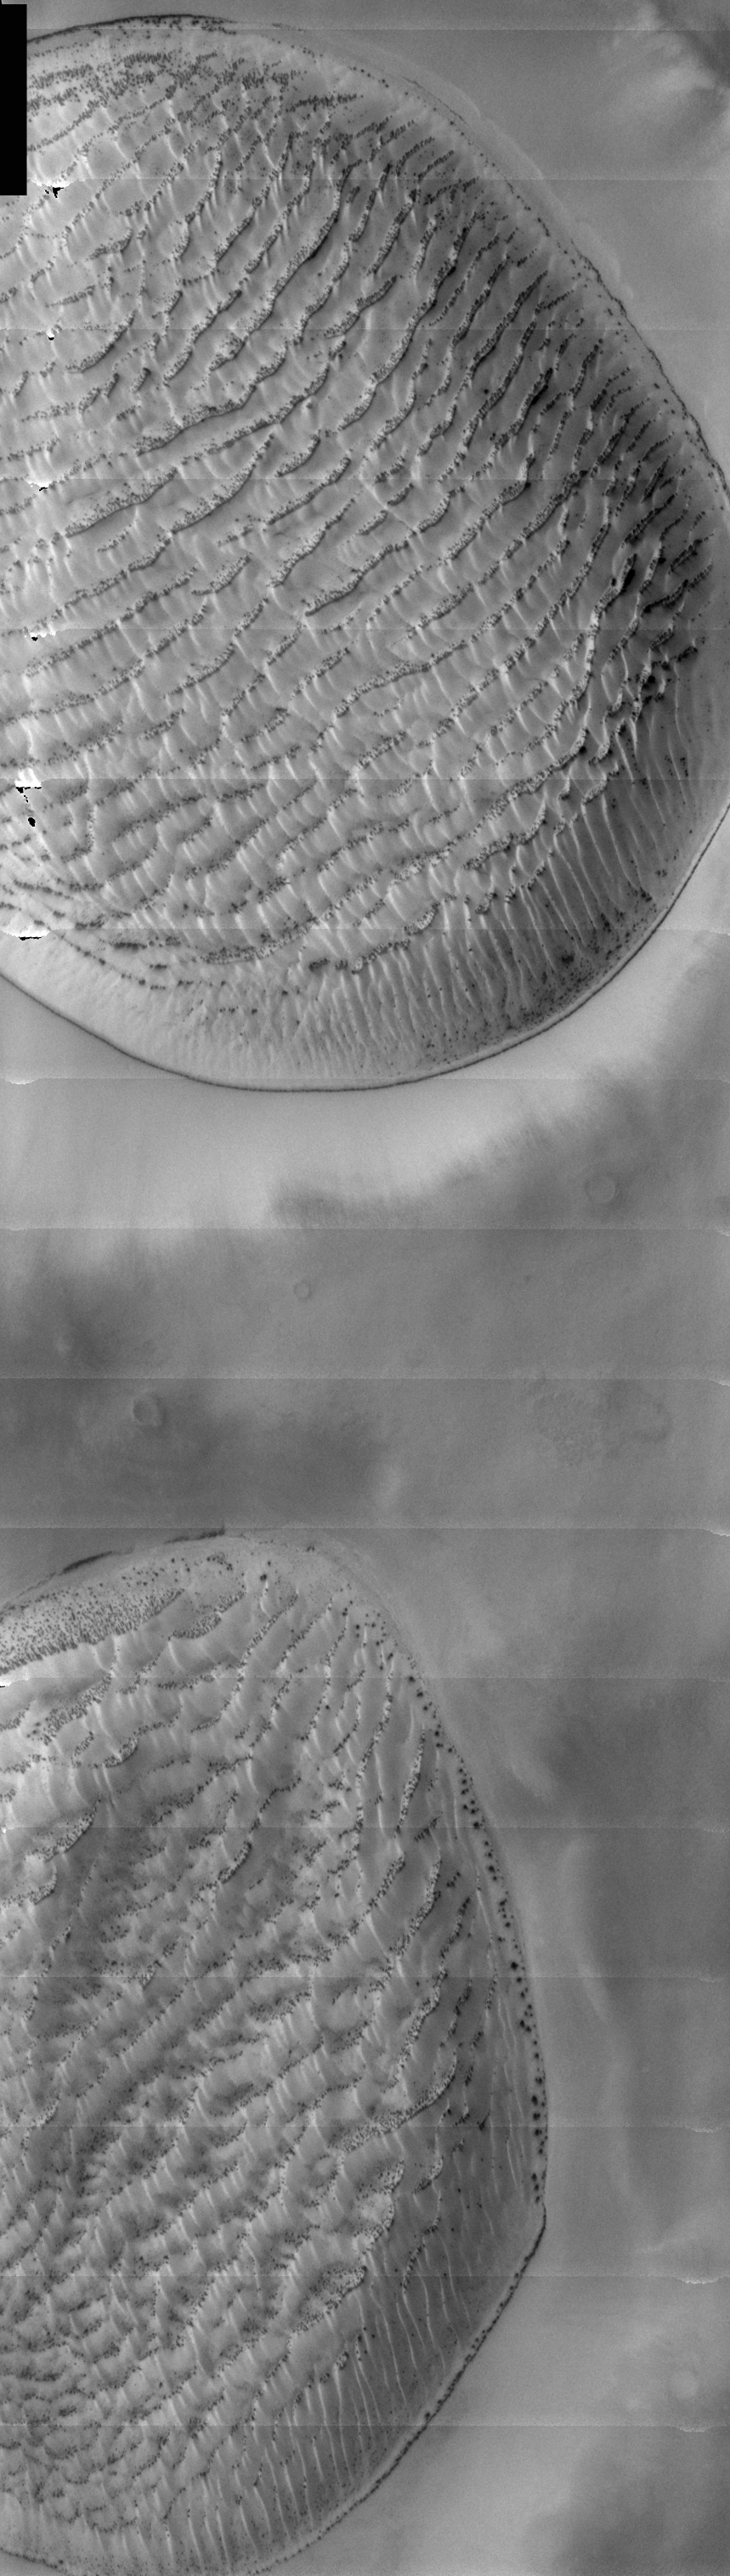

THEMIS Images as Art #19

Released 26 February 2004

Humanity is a very visual species. We rely on our eyes to tell us what is going on in the world around us. Put any image in front of a person and that person will examine the picture looking for anything familiar. Even if the examiner has no idea what he/she is looking at in a picture, he/she will still be able to make a statement about the picture, usually preceded by the words “it looks like…” The image above is part of the surface of Mars, but is presented for its artistic value rather than its scientific value. When first viewed, this image solicited a statement that “it looks like…” something seen in everyday life.

Loofah pads, perhaps, or maybe some really, really large microscopic organisms? (They’d have to be large at 19m per pixel.)

Note: this THEMIS visual image has not been radiometrically nor geometrically calibrated for this preliminary release. An empirical correction has been performed to remove instrumental effects. A linear shift has been applied in the cross-track and down-track direction to approximate spacecraft and planetary motion. Fully calibrated and geometrically projected images will be released through the Planetary Data System in accordance with Project policies at a later time.

NASA’s Jet Propulsion Laboratory manages the 2001 Mars Odyssey mission for NASA’s Office of Space Science, Washington, D.C. The Thermal Emission Imaging System (THEMIS) was developed by Arizona State University, Tempe, in collaboration with Raytheon Santa Barbara Remote Sensing. The THEMIS investigation is led by Dr. Philip Christensen at Arizona State University. Lockheed Martin Astronautics, Denver, is the prime contractor for the Odyssey project, and developed and built the orbiter. Mission operations are conducted jointly from Lockheed Martin and from JPL, a division of the California Institute of Technology in Pasadena.

Credit: NASA/JPL/Arizona State University